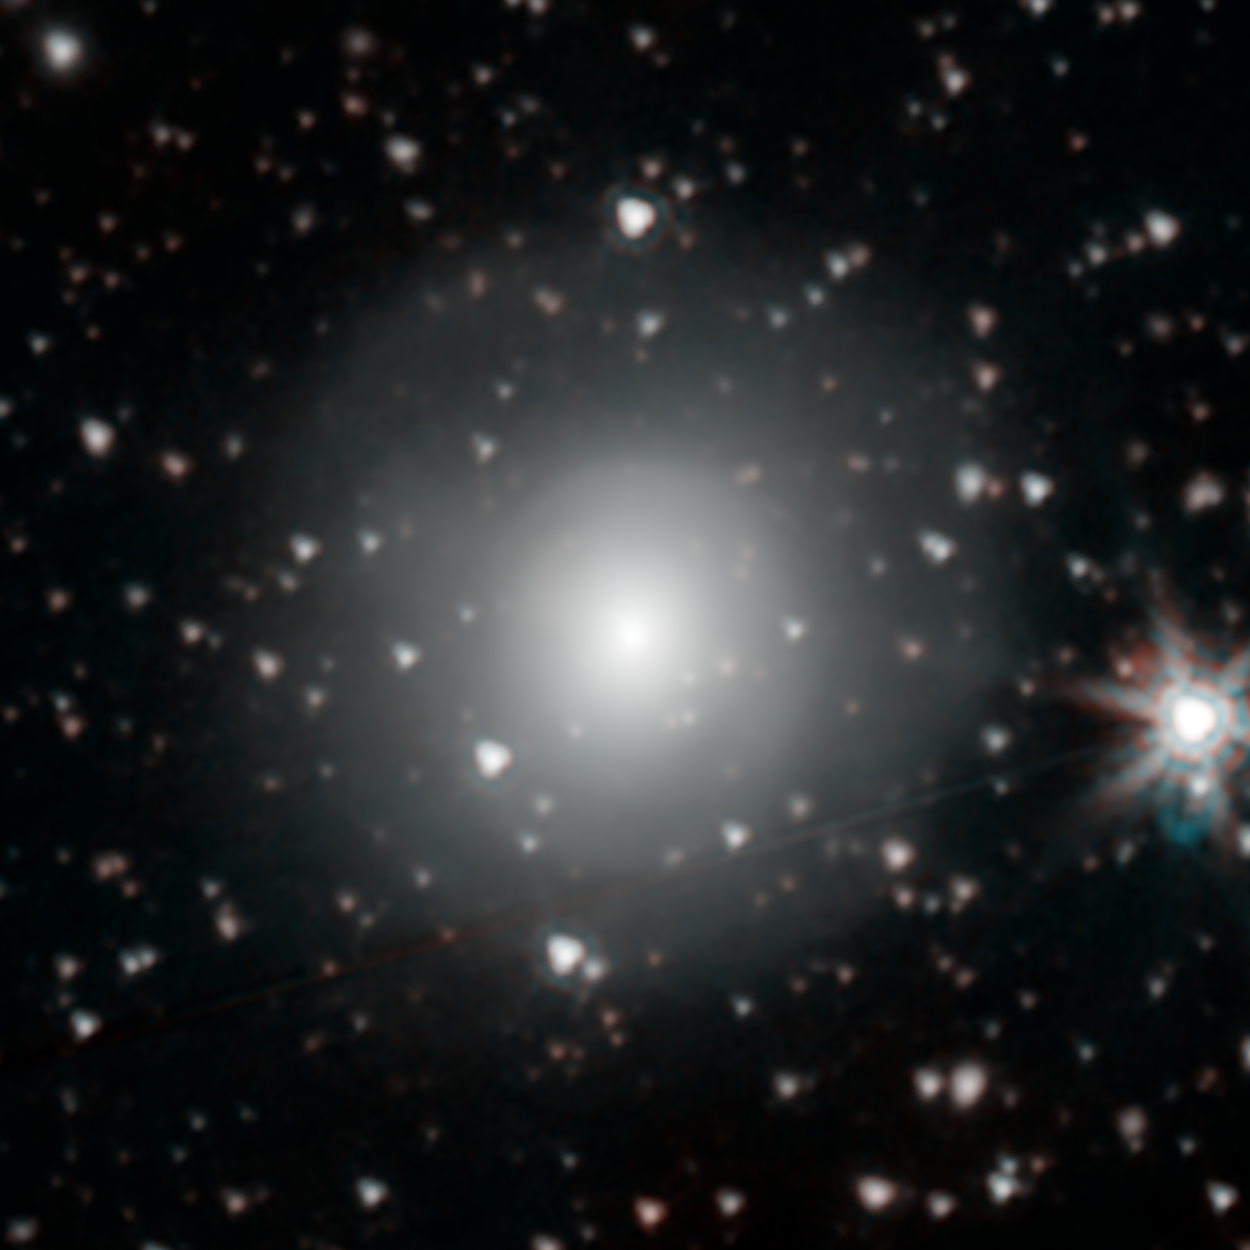

Infrared View of NGC 4993, Host Galaxy to a Neutron Star Merger

NASAs Spitzer Space Telescope has provisionally detected the faint afterglow of the explosive merger of two neutron stars in the galaxy NGC 4993. The event, labeled GW170817, was initially detected nearly simultaneously in gravitational waves and gamma rays, but subsequent observations by many dozens of telescopes have monitored its afterglow across the entire spectrum of light. Spitzers observation on September 29th comes late in the game, just over 6 weeks after the event was first seen, but if this weak detection is verified, it will play an important role in helping astronomers understand how many of the heaviest elements in the periodic table are created in explosive neutron star mergers.

This image is a color composite of the 3.6 and 4.5 micron channels of the Spitzer IRAC instrument, rendered in cyan and red. The faint light from the explosion is to faint to be easily seen mixed in the light of the other stars in the galaxy.

Credit: NASA/JPL-Caltech